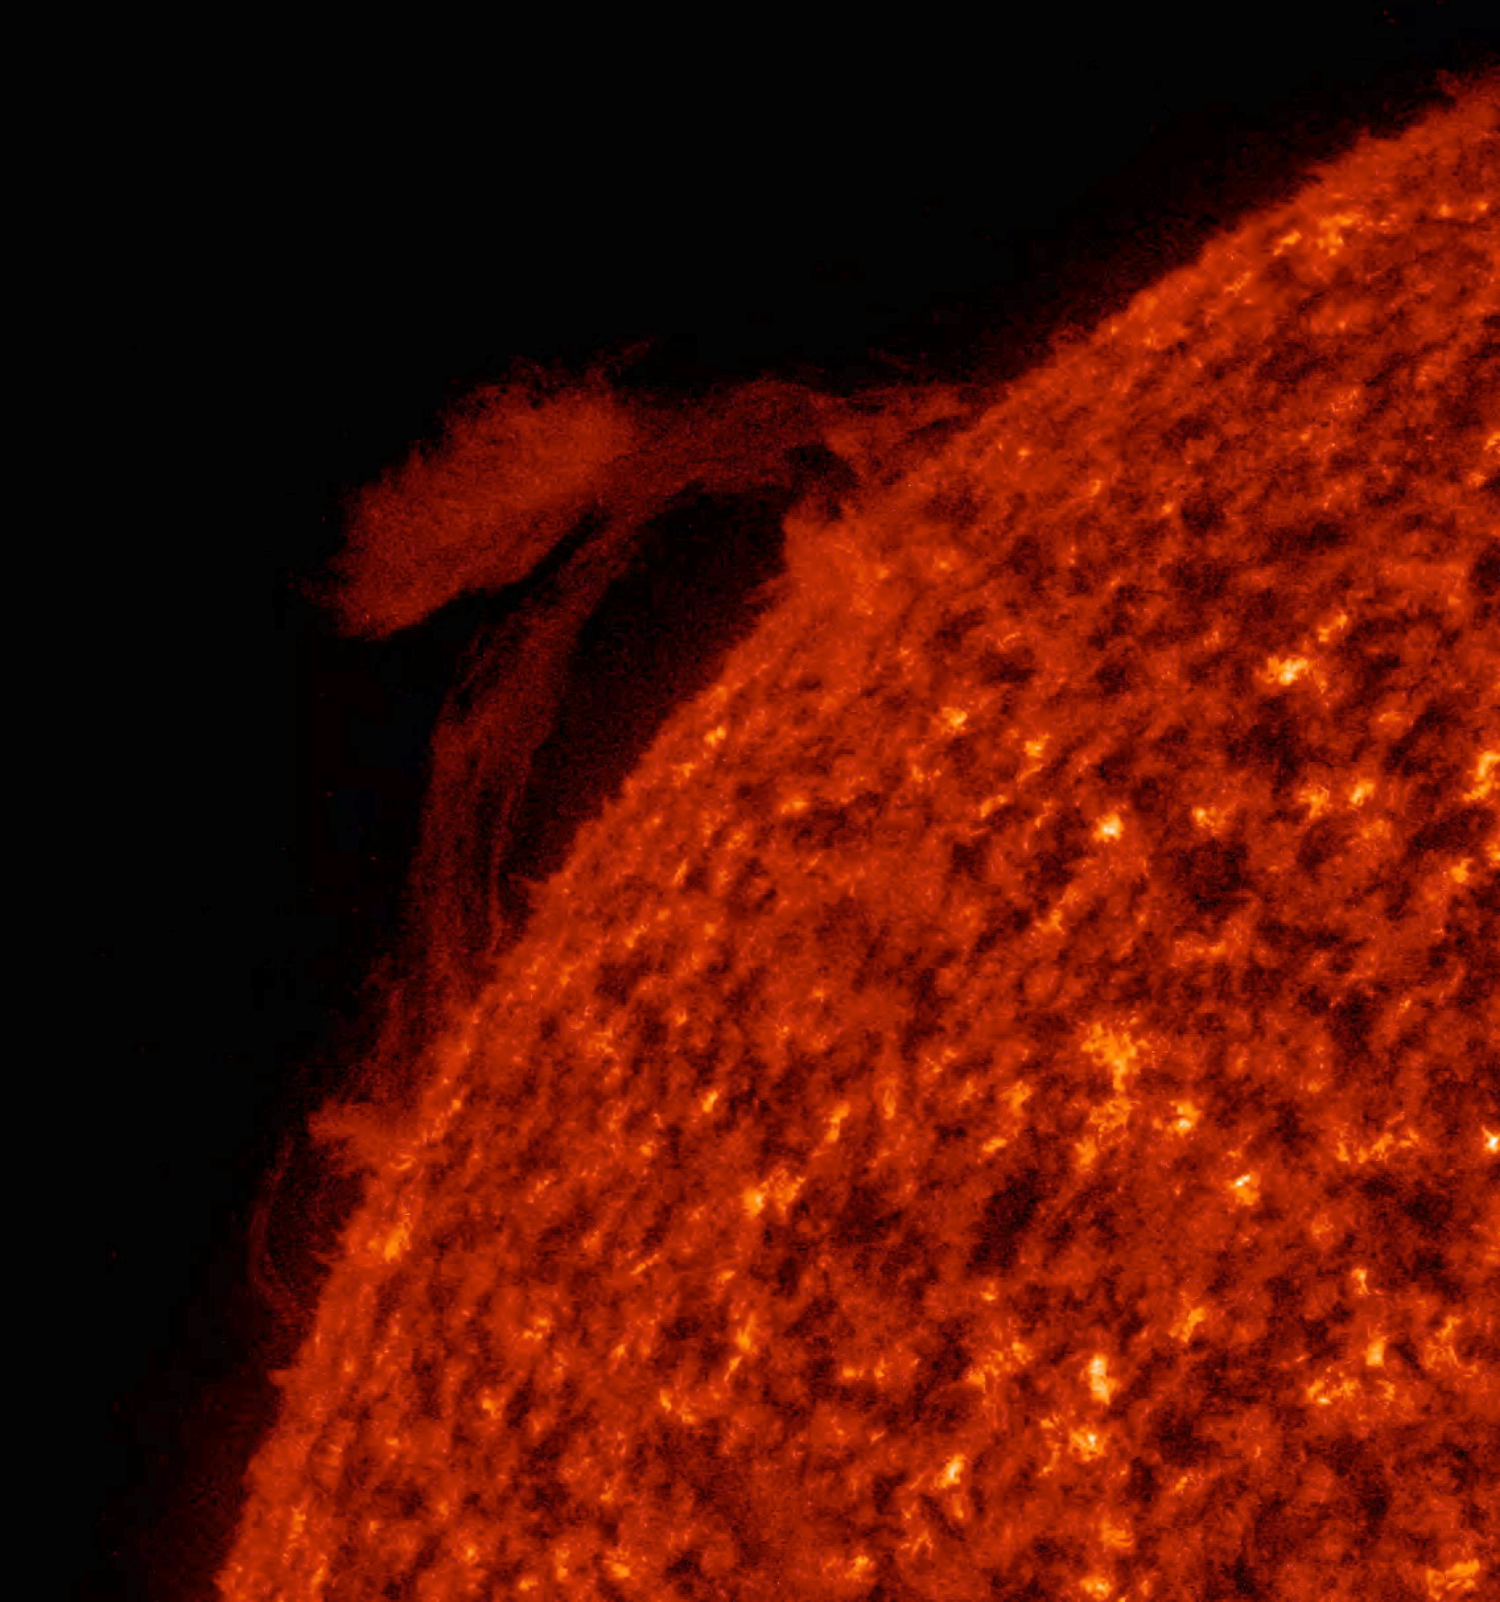

Reversing Prominence

A prominence rose up above the sun, sent an arch of plasma to link up magnetically with an active region over a one-day period (Jan, 9-10, 2017). Then the flow of plasma seemed to largely change direction and head back where it came from. Finally, amidst the confused patterns of movement, it dissipated and fell away. Prominences are cooler clouds of charged particles tenuously tethered to the sun by magnetic forces. Images were taken in a wavelength of extreme ultraviolet light.

Movies
PIA22199_Reverse_Prom_big.mp4
PIA22199_Reverse_Prom_sm.mp4

SDO is managed by NASA’s Goddard Space Flight Center, Greenbelt, Maryland, for NASA’s Science Mission Directorate, Washington. Its Atmosphere Imaging Assembly was built by the Lockheed Martin Solar Astrophysics Laboratory (LMSAL), Palo Alto, California.

Credit: NASA/GSFC/Solar Dynamics Observatory